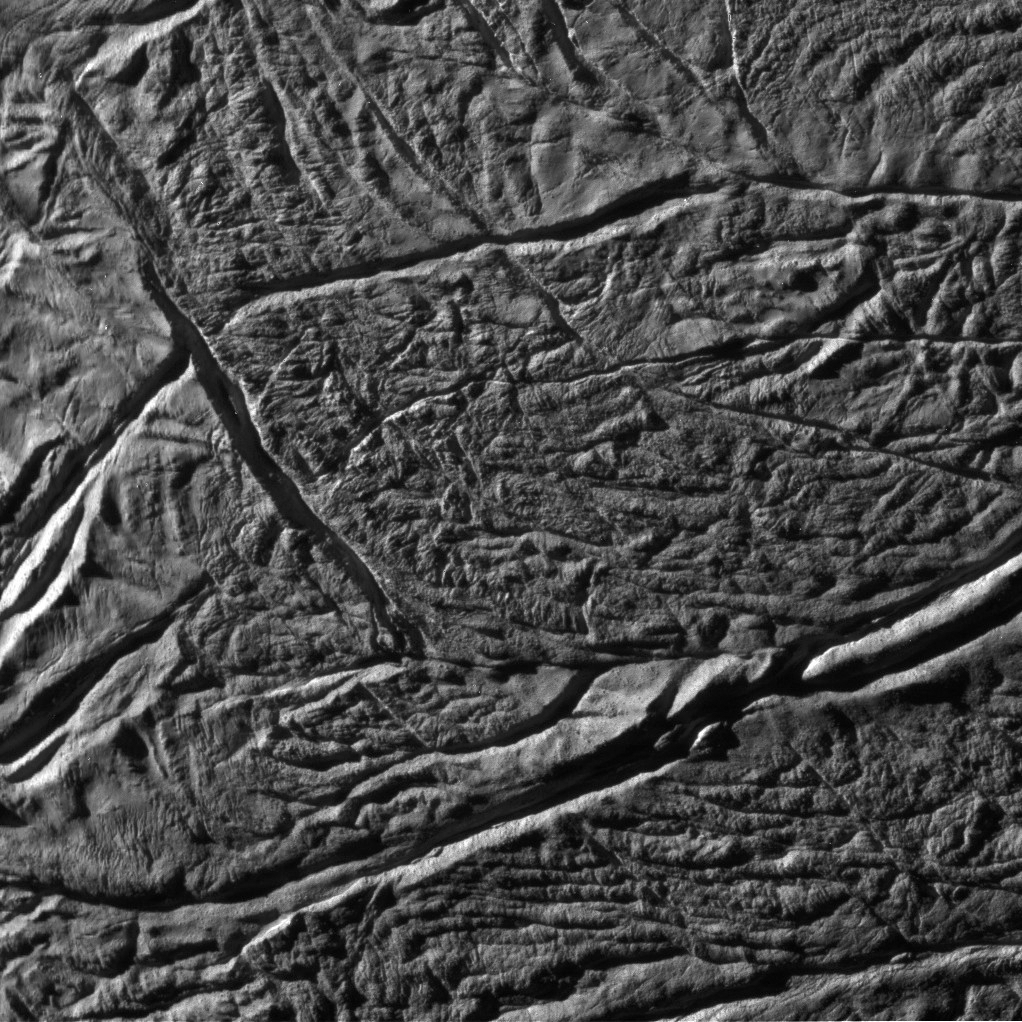

Enceladus Rev 91 Flyby – Skeet Shoot #9

This Cassini image was the ninth ‘skeet shoot’ narrow-angle image captured during the Oct. 31, 2008 flyby of Saturn’s moon Enceladus.

The source region for jet VII (see PIA08385) has been identified. The image was taken with the Cassini spacecraft narrow-angle camera on Oct. 31, 2008, at a distance of approximately 6,151 kilometers (3,844 miles) from Enceladus and at a sun-Enceladus-spacecraft, or phase, angle of 75 degrees. Image scale is 35 meters per pixel (115 feet) per pixel.

The Cassini-Huygens mission is a cooperative project of NASA, the European Space Agency and the Italian Space Agency. The Jet Propulsion Laboratory, a division of the California Institute of Technology in Pasadena, manages the mission for NASA’s Science Mission Directorate, Washington, D.C. The Cassini orbiter and its two onboard cameras were designed, developed and assembled at JPL. The imaging operations center is based at the Space Science Institute in Boulder, Colo.

Credit: NASA/JPL/Space Science Institute